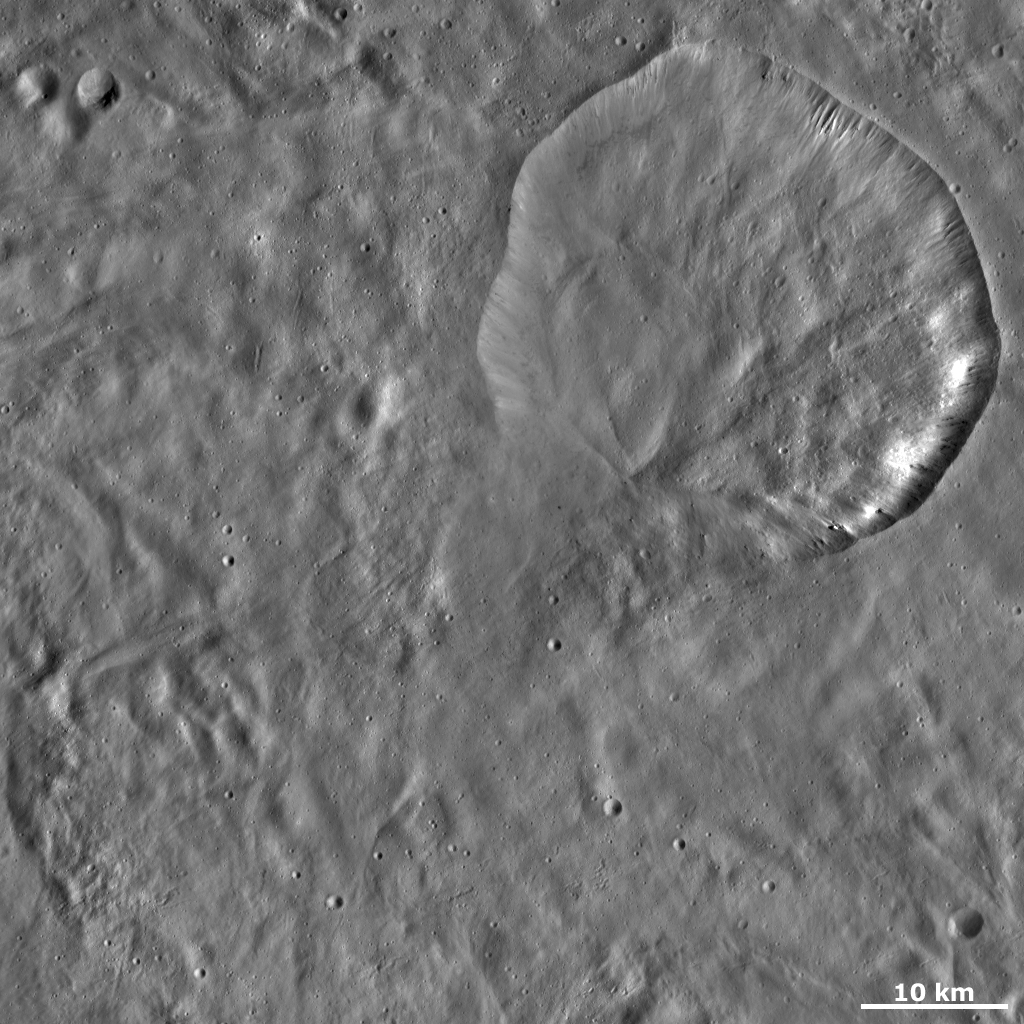

Aquilia Crater

This Dawn framing camera (FC) image of Vesta shows Aquilia crater. Aquilia is the large crater in the top right of the image that is nearly 37 kilometers (23 miles) in diameter. Part of Aquilia’s rim is fresher than the other part. The bottom part of the rim is especially degraded. The especially degraded rim was probably formed by debris slumping into the crater, which then obscured the rim. The point at which the debris comes to a stop inside the crater is visible as a diagonal line running across the bottom part of the crater. On the top right side of Aquilia there are many grooves and ridges, which are probably also formed by slumping of material on a smaller scale.

This image is located in Vesta’s Pinaria quadrangle, in Vesta’s southern hemisphere. NASA’s Dawn spacecraft obtained this image with its framing camera on Oct. 16, 2011. This image was taken through the camera’s clear filter. The distance to the surface of Vesta is 700 kilometers (435 miles) and the image has a resolution of about 68 meters (223 feet) per pixel. This image was acquired during the HAMO (high-altitude mapping orbit) phase of the mission.

The Dawn mission to Vesta and Ceres is managed by NASA’s Jet Propulsion Laboratory, a division of the California Institute of Technology in Pasadena, for NASA’s Science Mission Directorate, Washington D.C. UCLA is responsible for overall Dawn mission science. The Dawn framing cameras have been developed and built under the leadership of the Max Planck Institute for Solar System Research, Katlenburg-Lindau, Germany, with significant contributions by DLR German Aerospace Center, Institute of Planetary Research, Berlin, and in coordination with the Institute of Computer and Communication Network Engineering, Braunschweig. The Framing Camera project is funded by the Max Planck Society, DLR, and NASA/JPL.

Credit: NASA/JPL-Caltech/UCLA/MPS/DLR/IDA